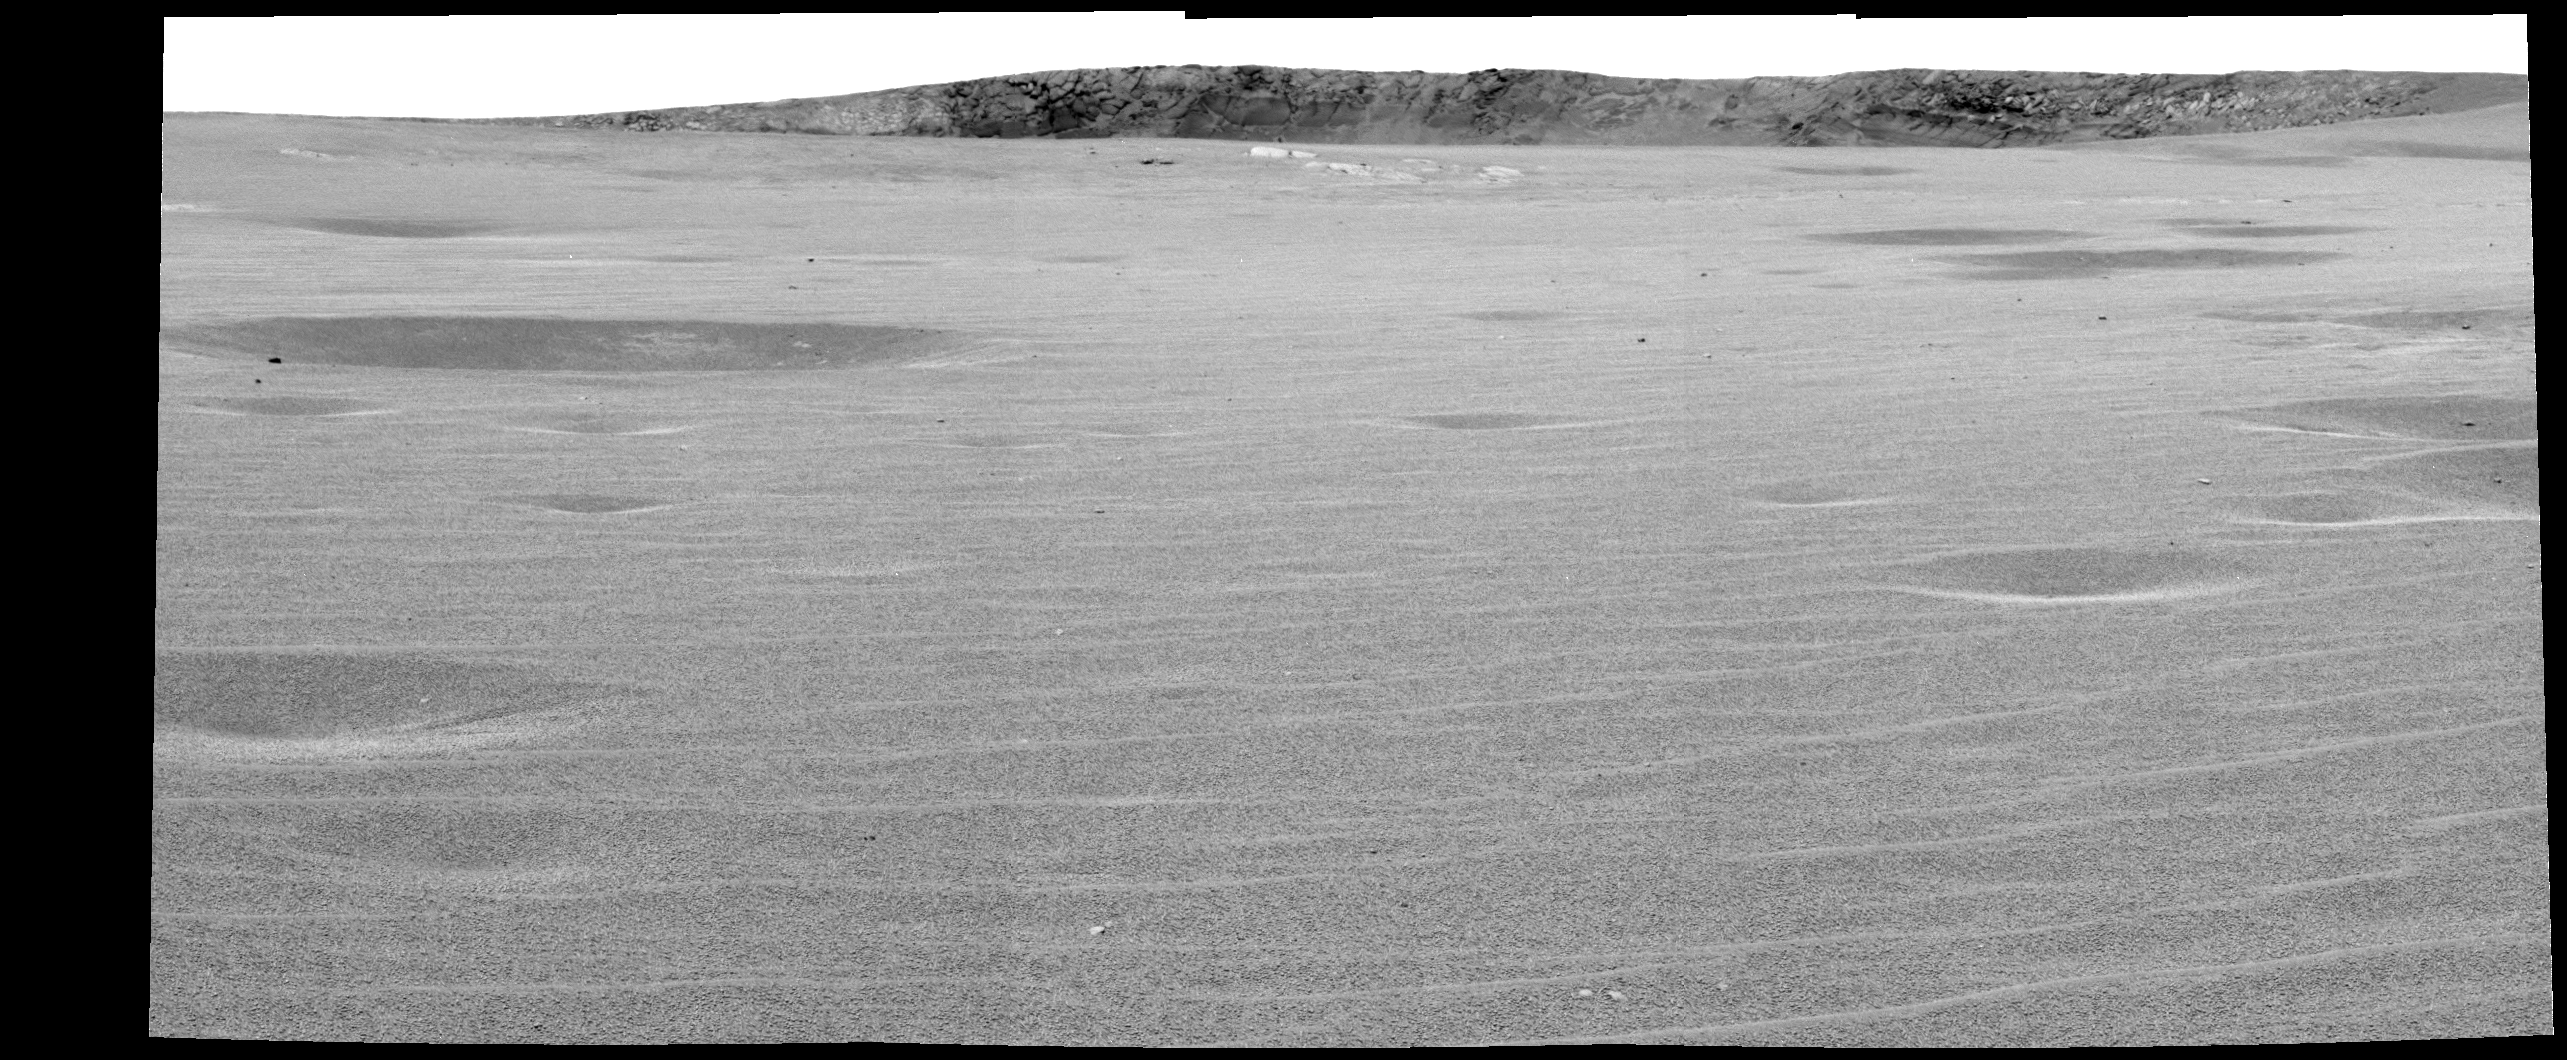

‘Endurance’ Looms on the Horizon

This image mosaic from the Mars Exploration Rover Opportunity’s panoramic camera was taken from a rover position approximately 70 meters (about 230 feet) from the rim of “Endurance Crater” on the rover’s 93rd sol on Mars. The foreground highlights the now familiar ripples and dimples, common on the plains of Meridiani Planum. Some rock outcrop is seen emerging on the hill to the left, indicating that the rover is driving through the eroded remnants of the crater’s ejecta blanket and is getting close to its rim. This light-colored outcrop is probably similar to the rocks seen at “Fram Crater” and “Anatolia,” and studied in detail at “Eagle Crater.” The Eagle Crater rocks are believed to have been deposited in an open body of water. The science team is intrigued by the darker rock on the far side of the crater wall. Just right of the center, on the far crater wall, rocks appear to form thick, massive layers, suggesting they may have been formed by a different geologic processes than the lighter rocks in the foreground. The greater thickness of layered rocks at Endurance Crater will provide the team with a longer record of geologic processes operating at Meridiani Planum.

Credit: NASA/JPL/Cornell